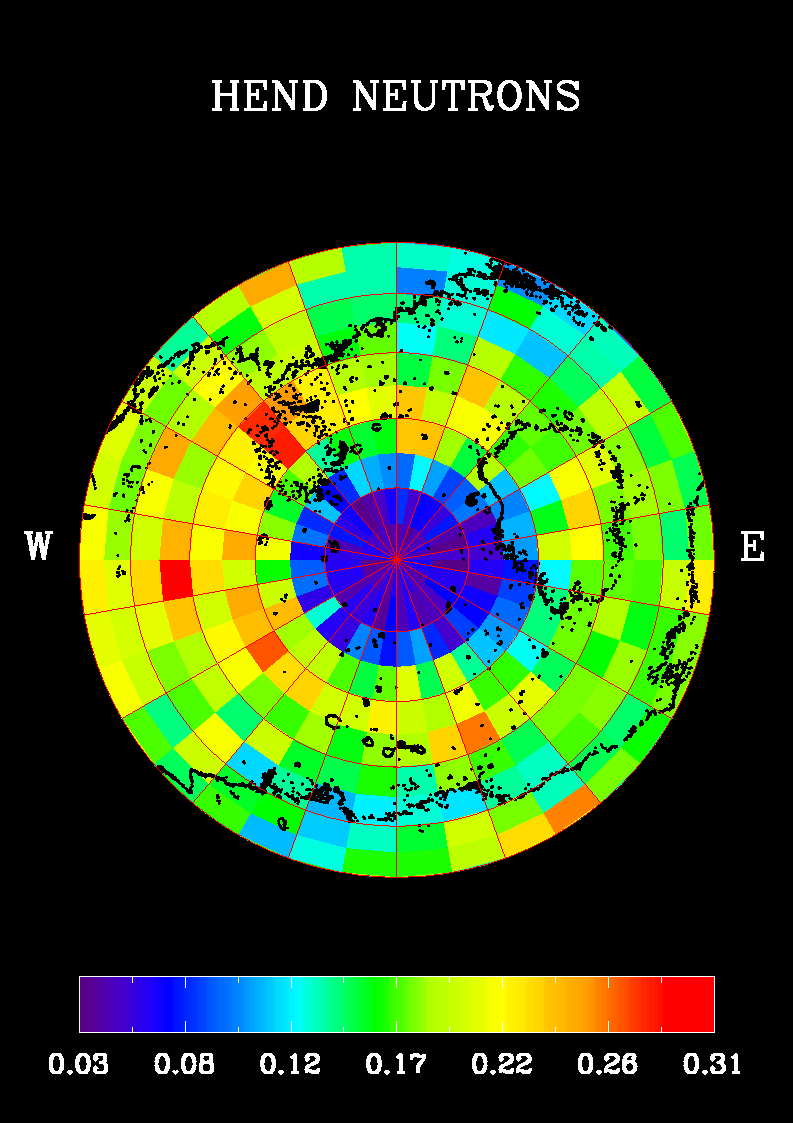

Southern Hemisphere Neutron Map

Observations from NASA’s 2001 Mars Odyssey produced this high-energy neutron detector map of martian neutrons in the southern hemisphere. The blue region around the south pole indicates a high content of hydrogen in the upper 2 to 3 meters (7 to 10 feet) of the surface.

The neutrons were measured by the medium detector (in counts per second) during the first week of mapping, in February 2002. The space background neutrons have been subtracted. The pixels are 10 by 10 degrees.

NASA’s Jet Propulsion Laboratory, Pasadena, Calif., manages the 2001 Mars Odyssey mission for NASA’s Office of Space Science, Washington, D.C. The high-energy neutron detector was supplied by the Russian Aviation and Space Agency and is one of the instruments in the gamma ray spectrometer instrument suite, which was supplied by the University of Arizona, Tucson. Lockheed Martin Astronautics, Denver, is the prime contractor for the project, and developed and built the orbiter. See http://grs.lpl.arizona.edu for more information. Odyssey mission operations are conducted jointly from Lockheed Martin and from JPL, a division of the California Institute of Technology in Pasadena.

Credit: NASA/Jet Propulsion Laboratory/University of Arizona